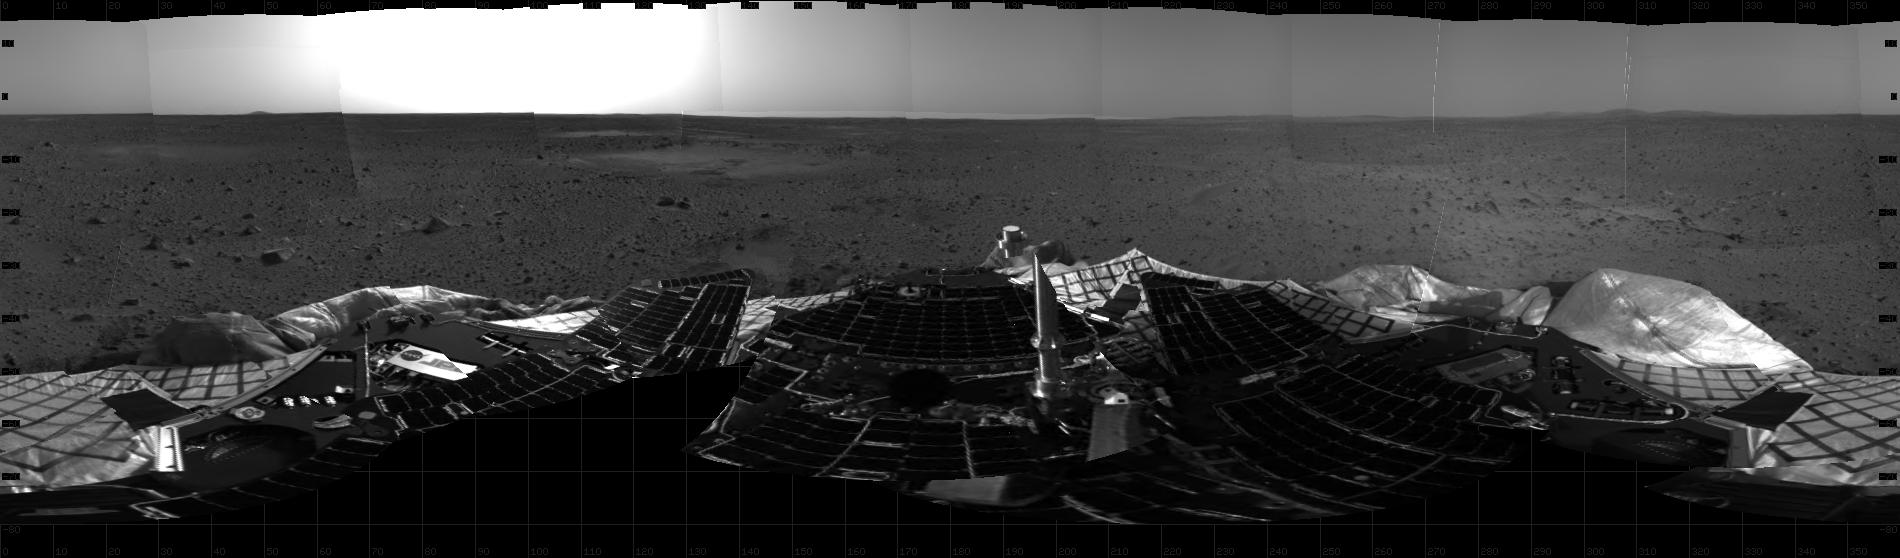

First Look at Spirit on Mars

This mosaic image taken by the navigation camera on the Mars Exploration Rover Spirit shows a 360 degree panoramic view of the rover on the surface of Mars.

Credit: NASA/JPL